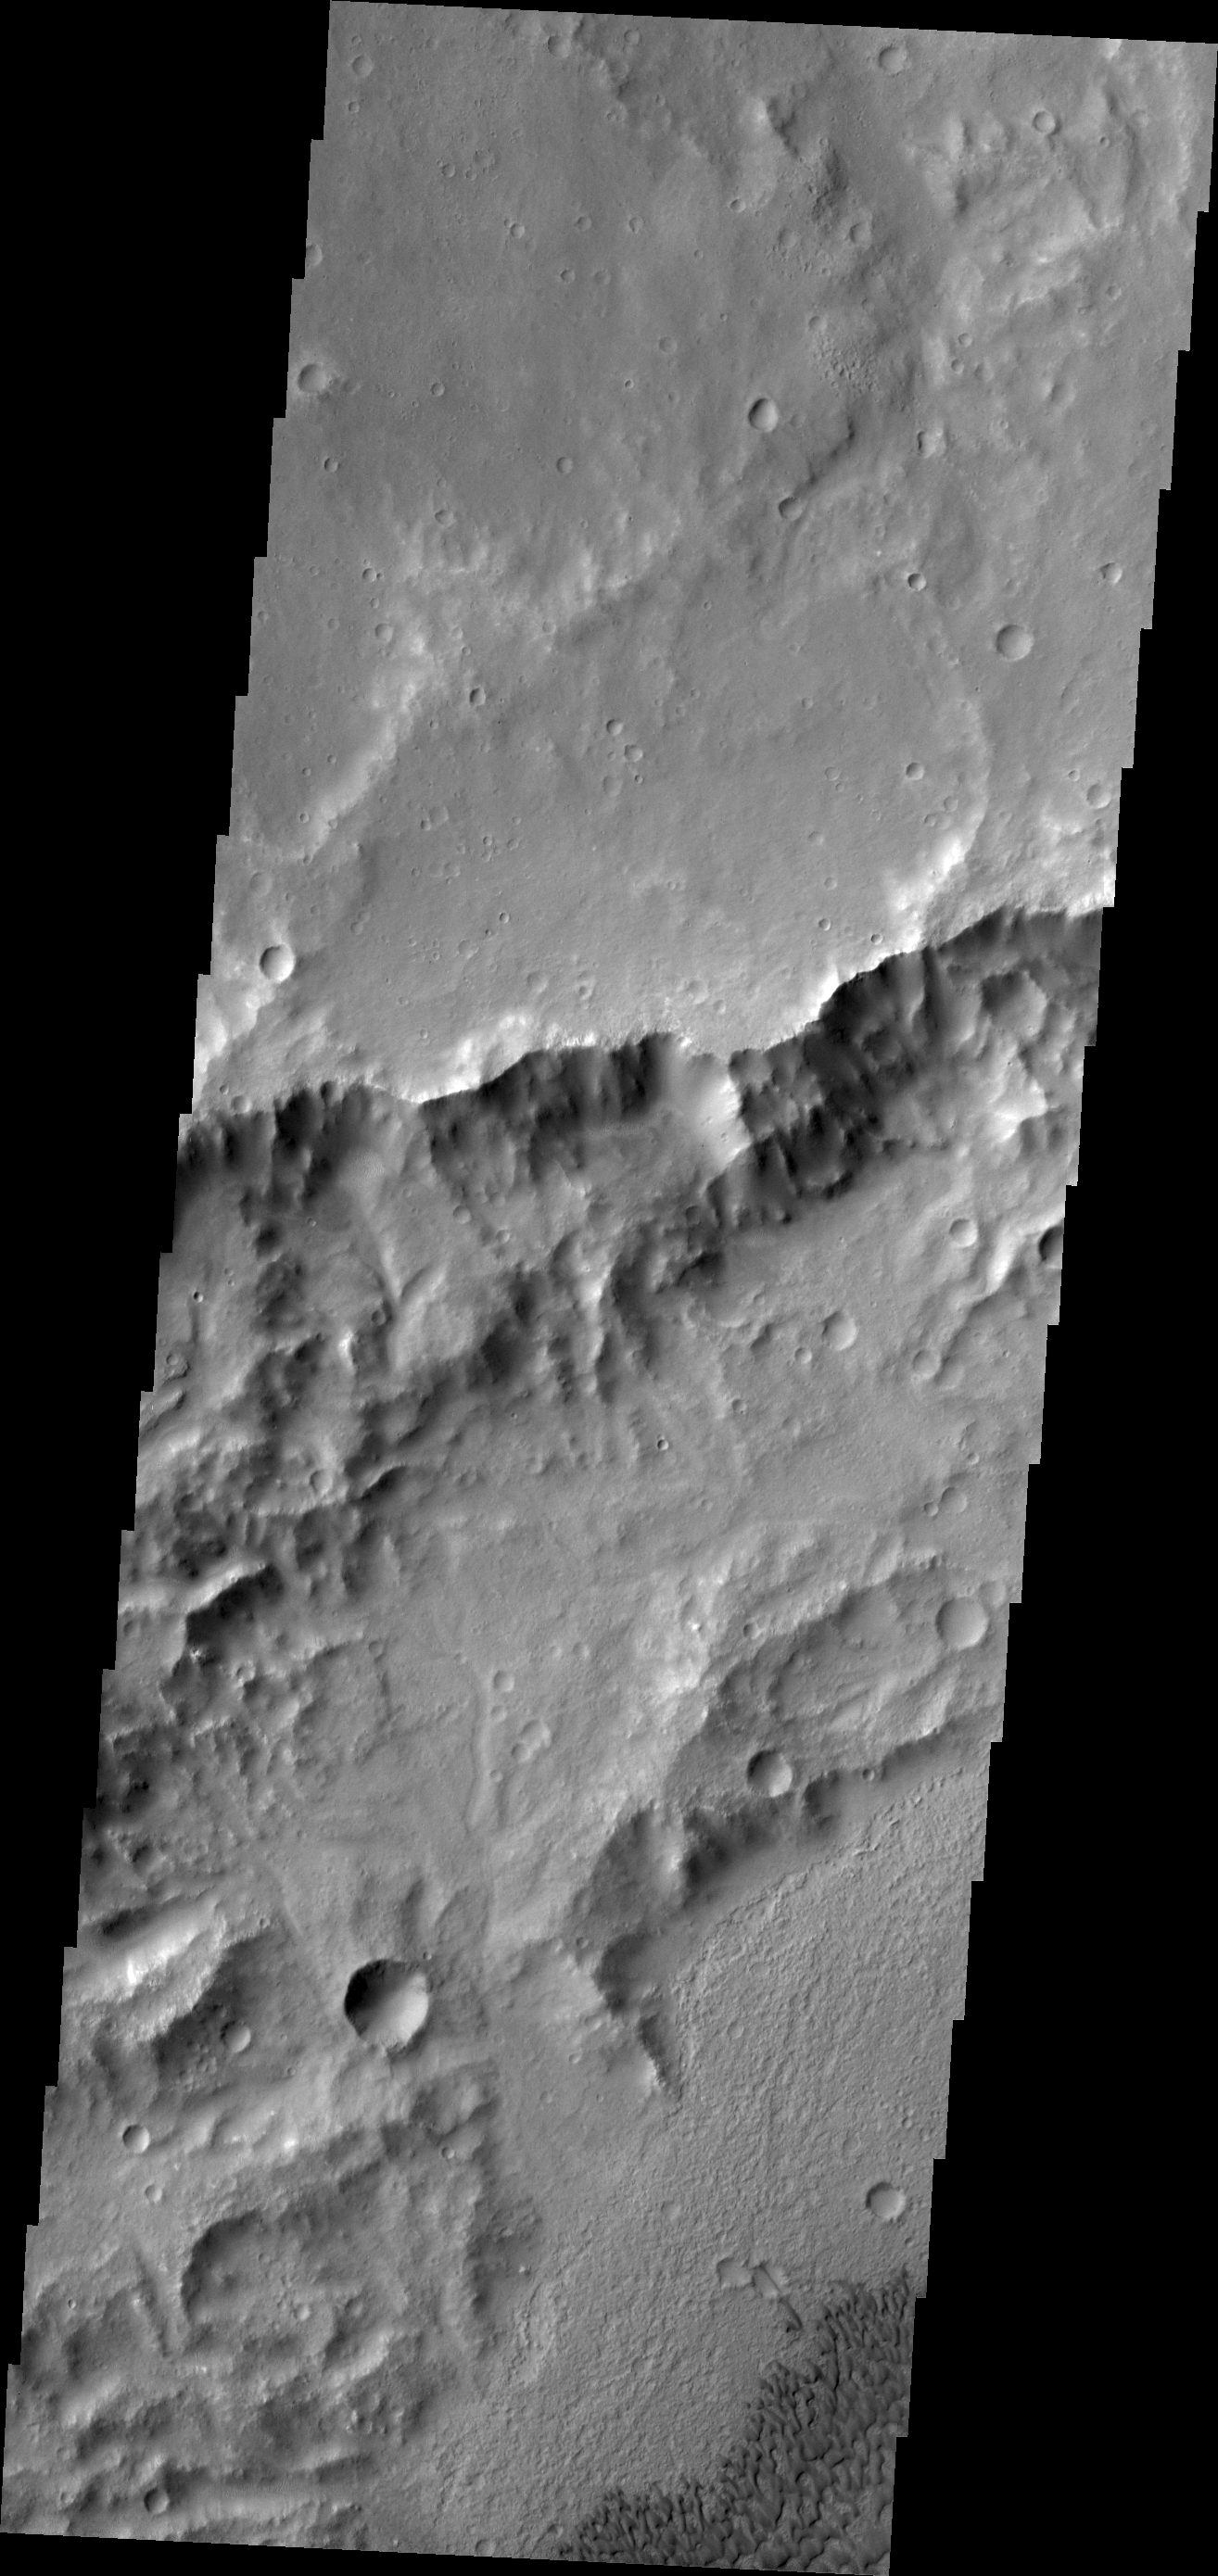

Dunes in Tyrrhena Terra

The dunes in this VIS image are located on the floor of an unnamed crater in Tyrrhena Terra.

Image information: VIS instrument. Latitude -14.0N, Longitude 97.7E. 18 meter/pixel resolution.

Please see the THEMIS Data Citation Note for details on crediting THEMIS images.

Note: this THEMIS visual image has not been radiometrically nor geometrically calibrated for this preliminary release. An empirical correction has been performed to remove instrumental effects. A linear shift has been applied in the cross-track and down-track direction to approximate spacecraft and planetary motion. Fully calibrated and geometrically projected images will be released through the Planetary Data System in accordance with Project policies at a later time.

NASA’s Jet Propulsion Laboratory manages the 2001 Mars Odyssey mission for NASA’s Office of Space Science, Washington, D.C. The Thermal Emission Imaging System (THEMIS) was developed by Arizona State University, Tempe, in collaboration with Raytheon Santa Barbara Remote Sensing. The THEMIS investigation is led by Dr. Philip Christensen at Arizona State University. Lockheed Martin Astronautics, Denver, is the prime contractor for the Odyssey project, and developed and built the orbiter. Mission operations are conducted jointly from Lockheed Martin and from JPL, a division of the California Institute of Technology in Pasadena.

Credit: NASA/JPL/ASU